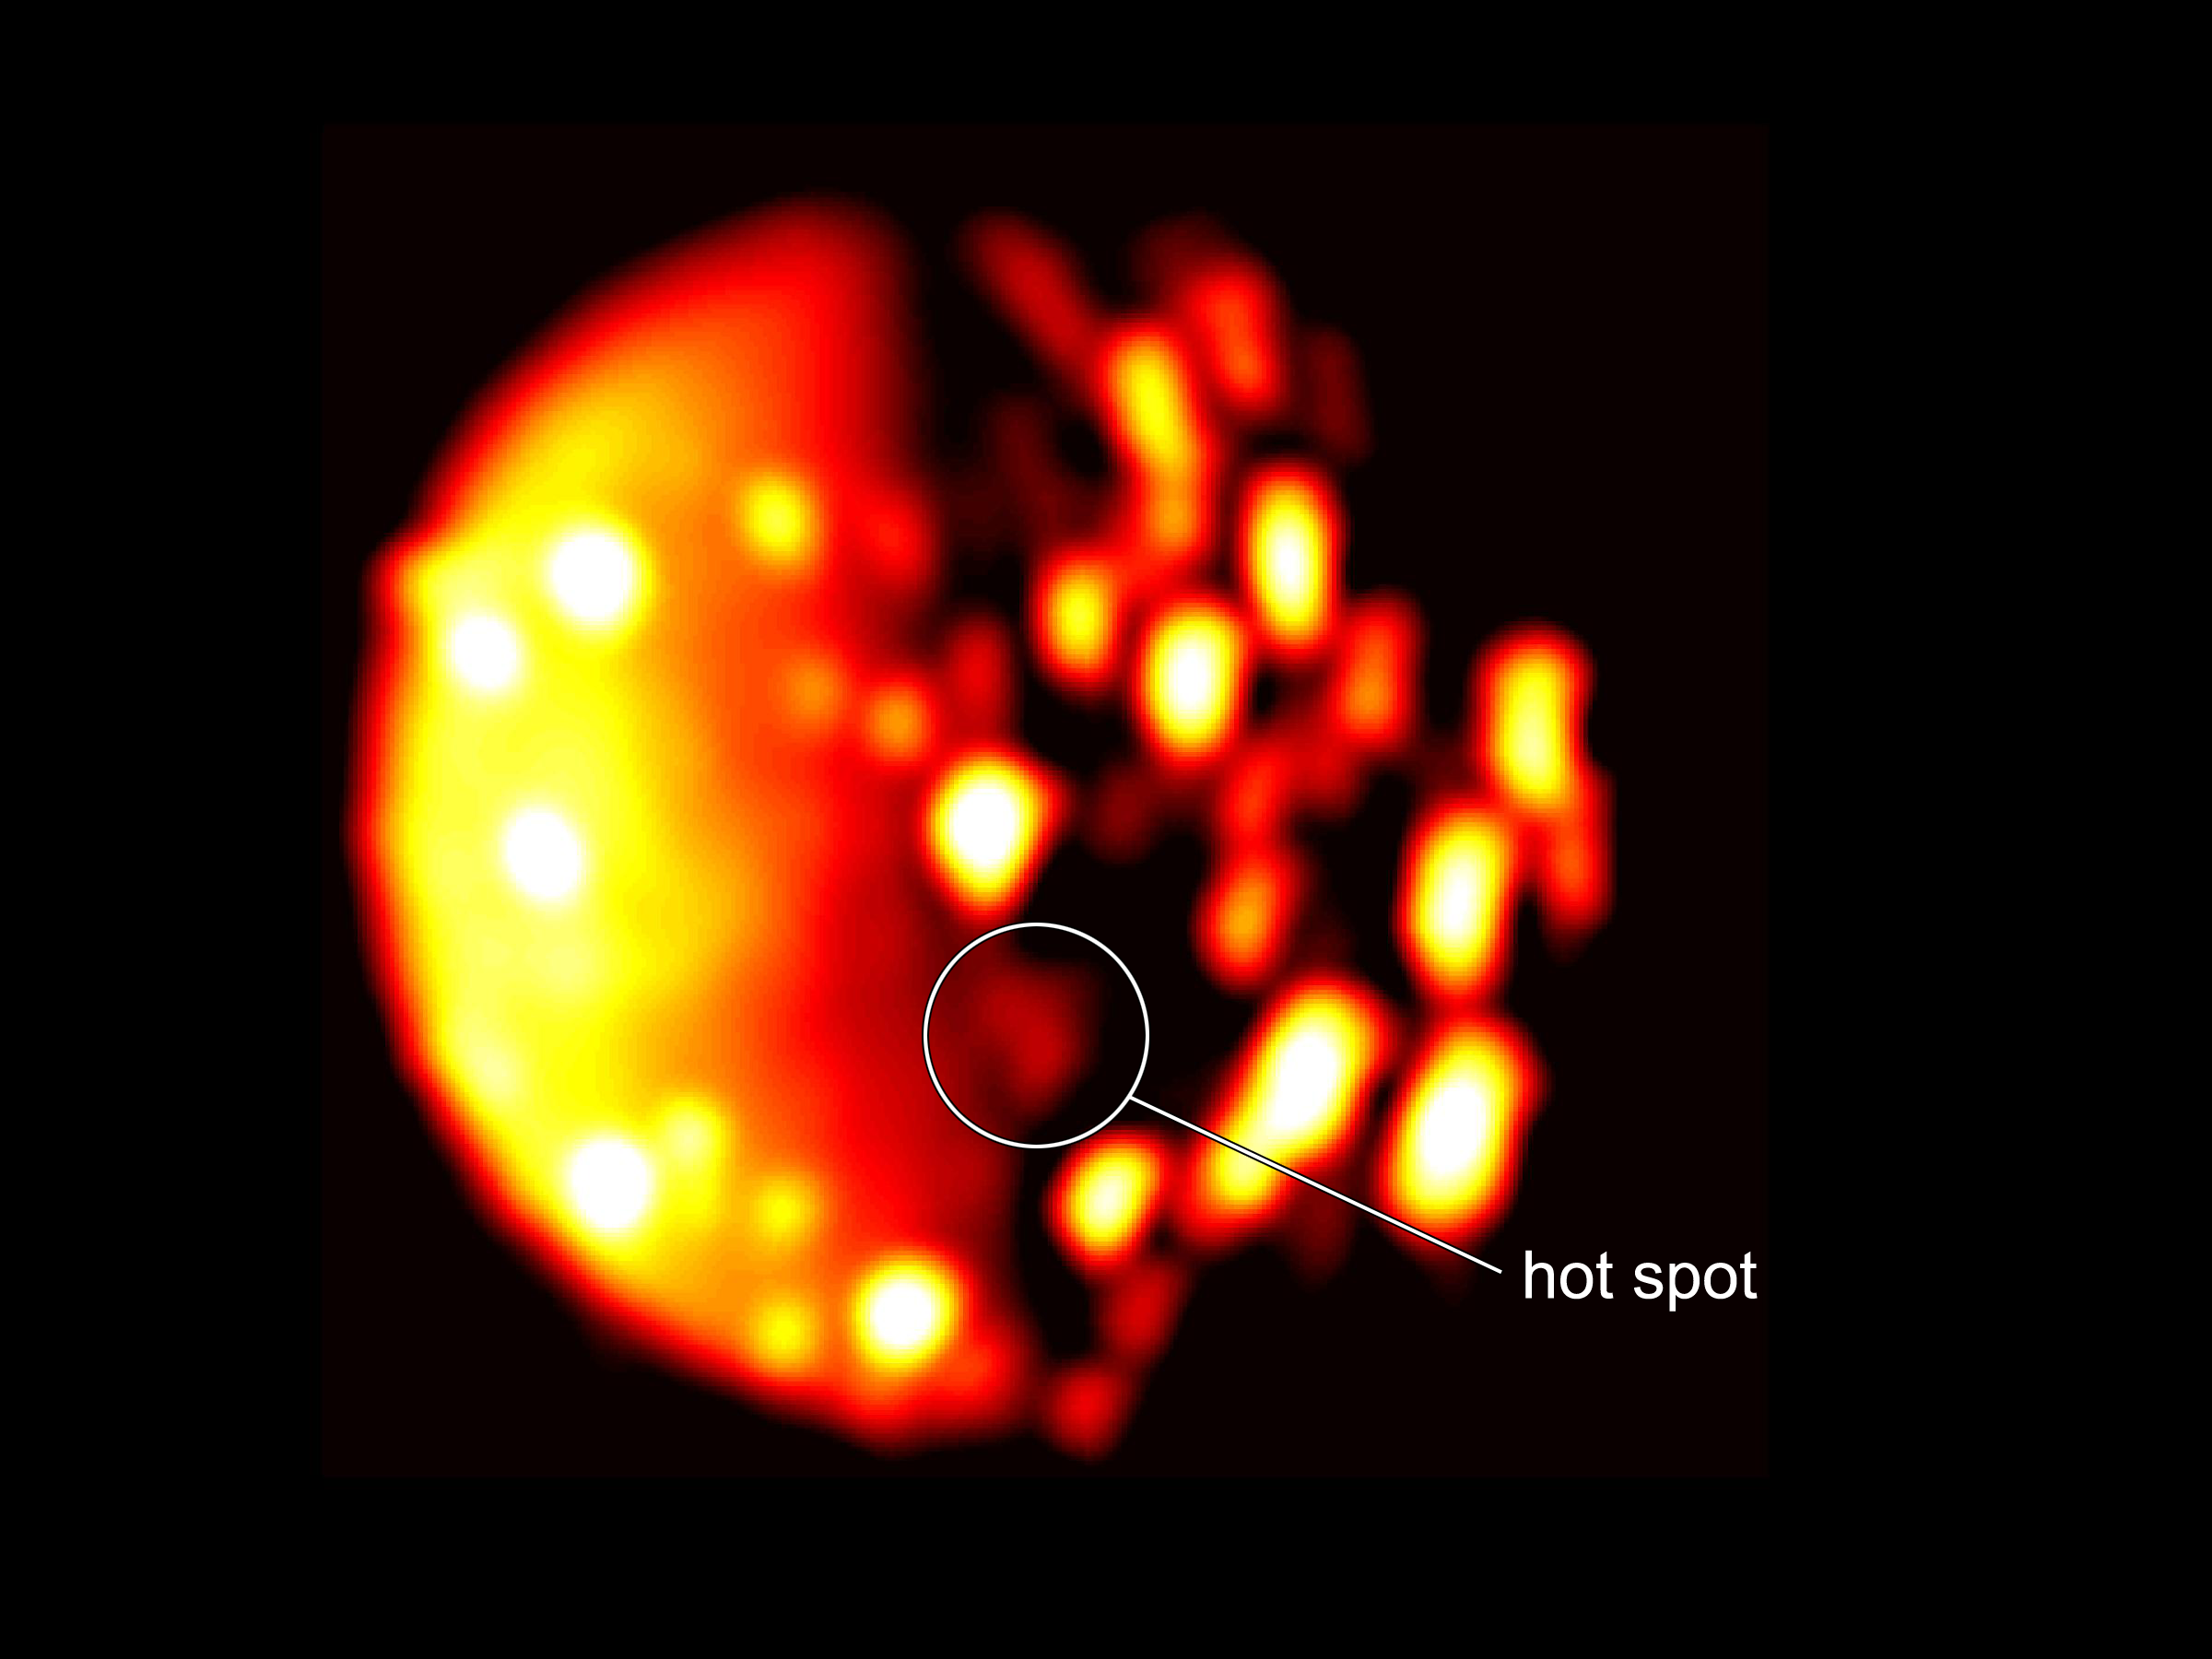

Io’s New Southern Hemisphere Hotspot

This annotated image highlights the location of the new heat source in the southern hemisphere of the Jupiter moon Io. The image was generated from data collected on Dec. 16, 2017, by the Jovian Infrared Auroral Mapper (JIRAM) instrument aboard NASA’s Juno mission when the spacecraft was about 290,000 miles (470,000 kilometers) from the Jovian moon. In this infrared image, the brighter the color the higher the temperature recorded by JIRAM.

More information about Juno is online at http://www.nasa.gov/juno and http://missionjuno.swri.edu.

NASA’s Jet Propulsion Laboratory manages the Juno mission for the principal investigator, Scott Bolton, of Southwest Research Institute in San Antonio. Juno is part of NASA’s New Frontiers Program, which is managed at NASA’s Marshall Space Flight Center in Huntsville, Alabama, for NASA’s Science Mission Directorate. Lockheed Martin Space Systems, Denver, built the spacecraft. Caltech in Pasadena, California, manages JPL for NASA.

Credit: NASA/JPL-Caltech/SwRI/ASI/INAF/JIRAM